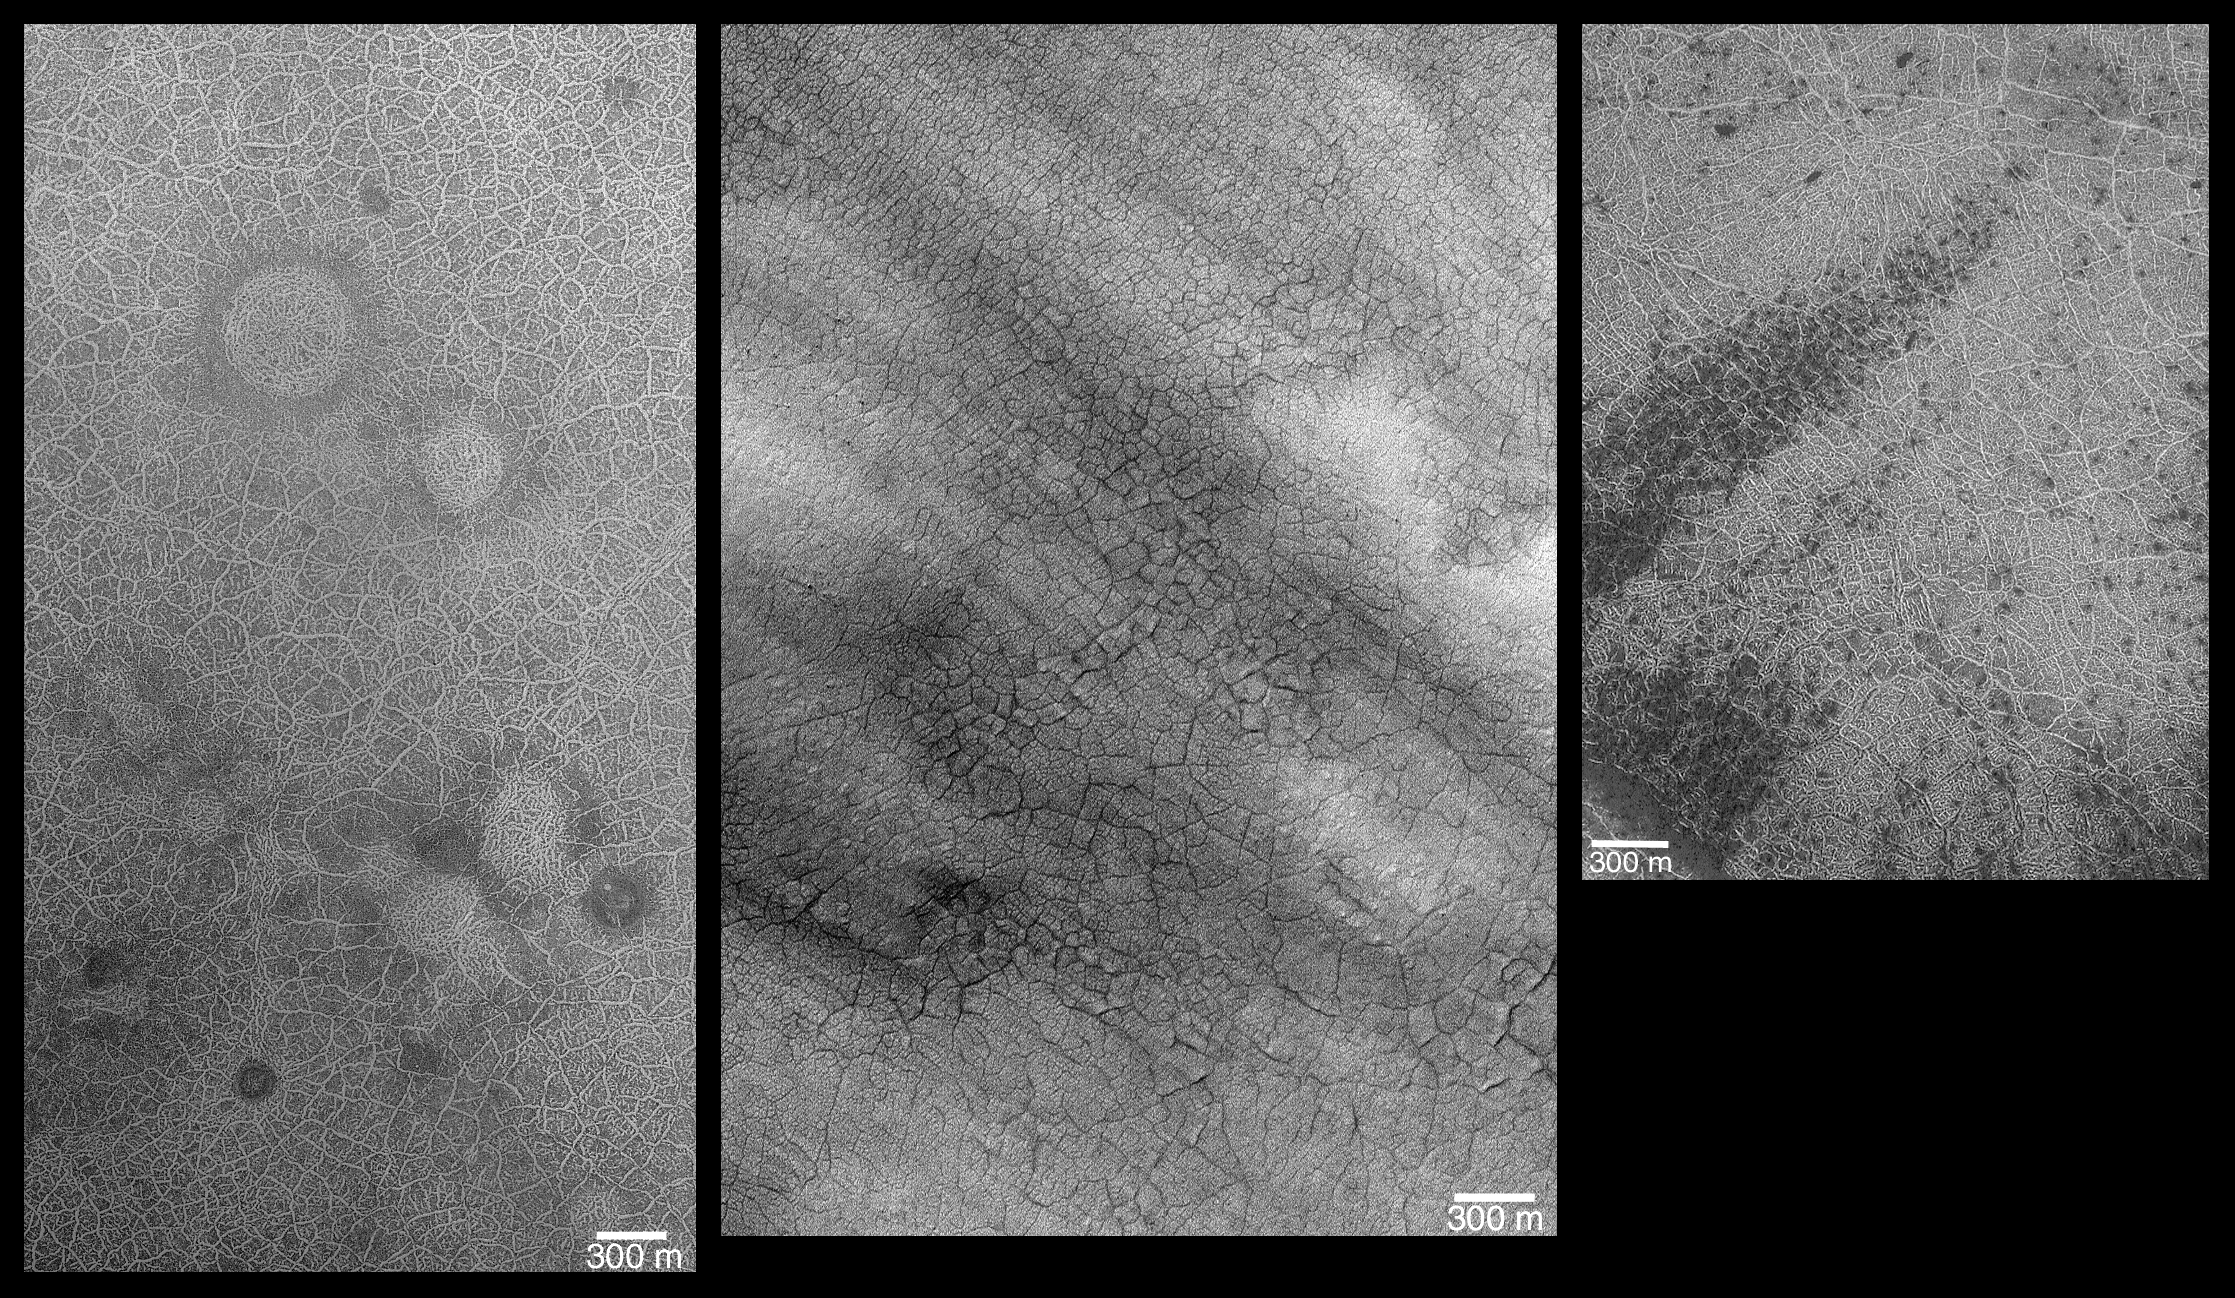

Southern Hemisphere Polygonal Patterned Ground

On Earth, periglacial is a term that refers to regions and processes where cold climate contributes to the evolution of landforms and landscapes. Common in periglacial environments on Earth, such as the arctic of northern Canada,Siberia, and Alaska, is a phenomenon called patterned ground. The “patterns” in patterned ground often take the form of large polygons, each bounded by either troughs or ridges made up of rock particles different in size from those seen in the interior of the polygon. On Earth, many polygons in periglacial environments are directly linked to water: they typically form from stresses induced by repeated freezing and thawing of water, contraction from stress induced by changing temperatures, and sorting of rocks brought to the surface along polygon boundaries by the freeze-thaw processes. Although not exclusively formed by freezing and thawing of water, that is often the dominant mechanism on Earth.

Polygons similar to those found in Earth’s arctic and antarctic regions are also found in the polar regions of Mars. Typically, they occur on crater floors, or on intercrater plains, between about 60° and 80° latitude. The polygons are best seen when bright frost or dark sand has been trapped in the troughs that form the polygon boundaries. Three examples of martian polygons seen by the Mars Global Surveyor (MGS) Mars Orbiter Camera (MOC) are shown here. Each is located in the southern hemisphere:

(left) Polygon troughs highlighted by frost as the south polar cap retreats during spring. The circular features are the locations of buried craters that were originally formed by meteor impact. This image, E09-00029, is located at 75.1°S, 331.3°W, and was acquired on 1 October 2001.(center) Summertime view of polygons, highlighted by dark, windblown sand, on the floor of a crater at 71.2°S, 282.6°W. The image, E12-02319, was obtained on 21January 2002.(right) Polygon troughs highlighted by the retreating south polar frost cap during southern summer near 80.7°S, 70.4°W. This picture, M11-01795, was taken by MOC on 13 January 2000.
Some Mars researchers assume that polygons on the Red Planet are key indictors that ground ice is present or was present in the recent past. However, whether these polygons actually required water ice to form is, in fact, unknown, since dry processes are also known on Earth for form similar polygons.

Credit: NASA/JPL/MSSS